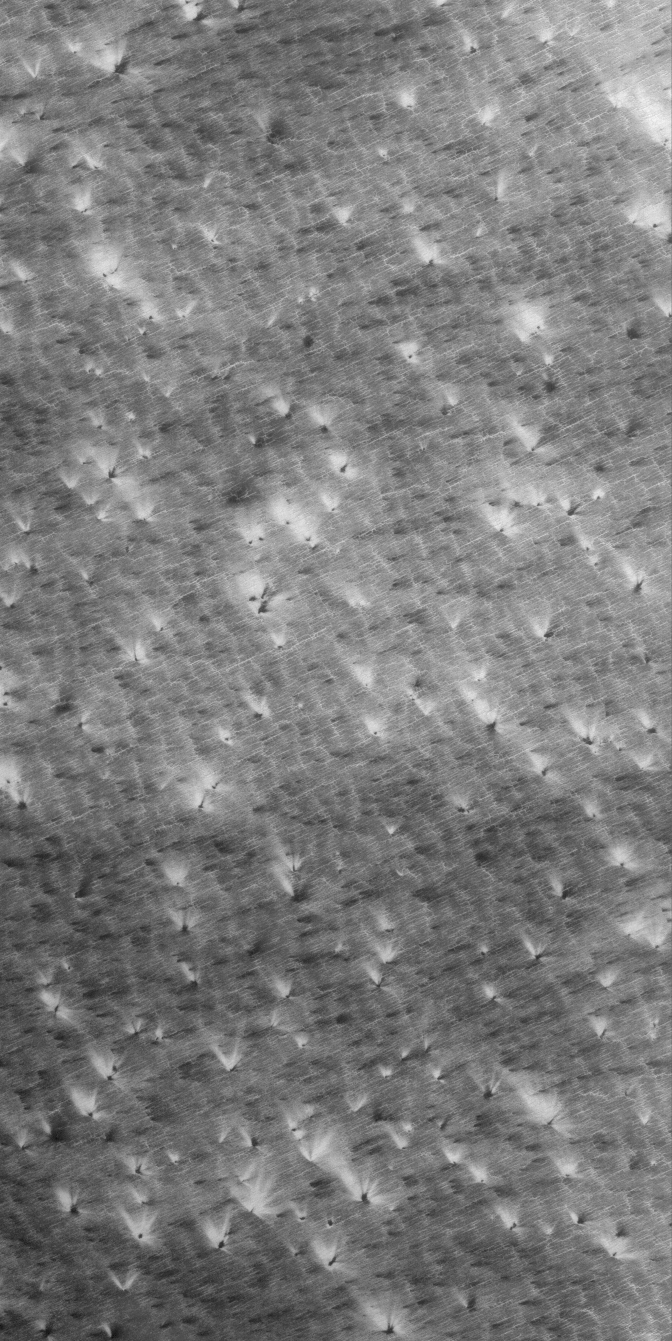

Defrosting Patterns

8 August 2005
This Mars Global Surveyor (MGS) Mars Orbiter Camera (MOC) image shows bright (and a few dark) wind streaks formed in the defrosting carbon dioxide of the south polar seasonal frost cap. Unknown is whether the streaks form when wind picks up, moves, and deposits ice particles, or whether wind erodes down into the ice to form the streak pattern.

Location near: 86.7°S, 295.5°W
Image width: width: ~3 km (~1.9 mi)
Illumination from: upper left
Season: Southern Spring

Credit: NASA/JPL/Malin Space Science Systems